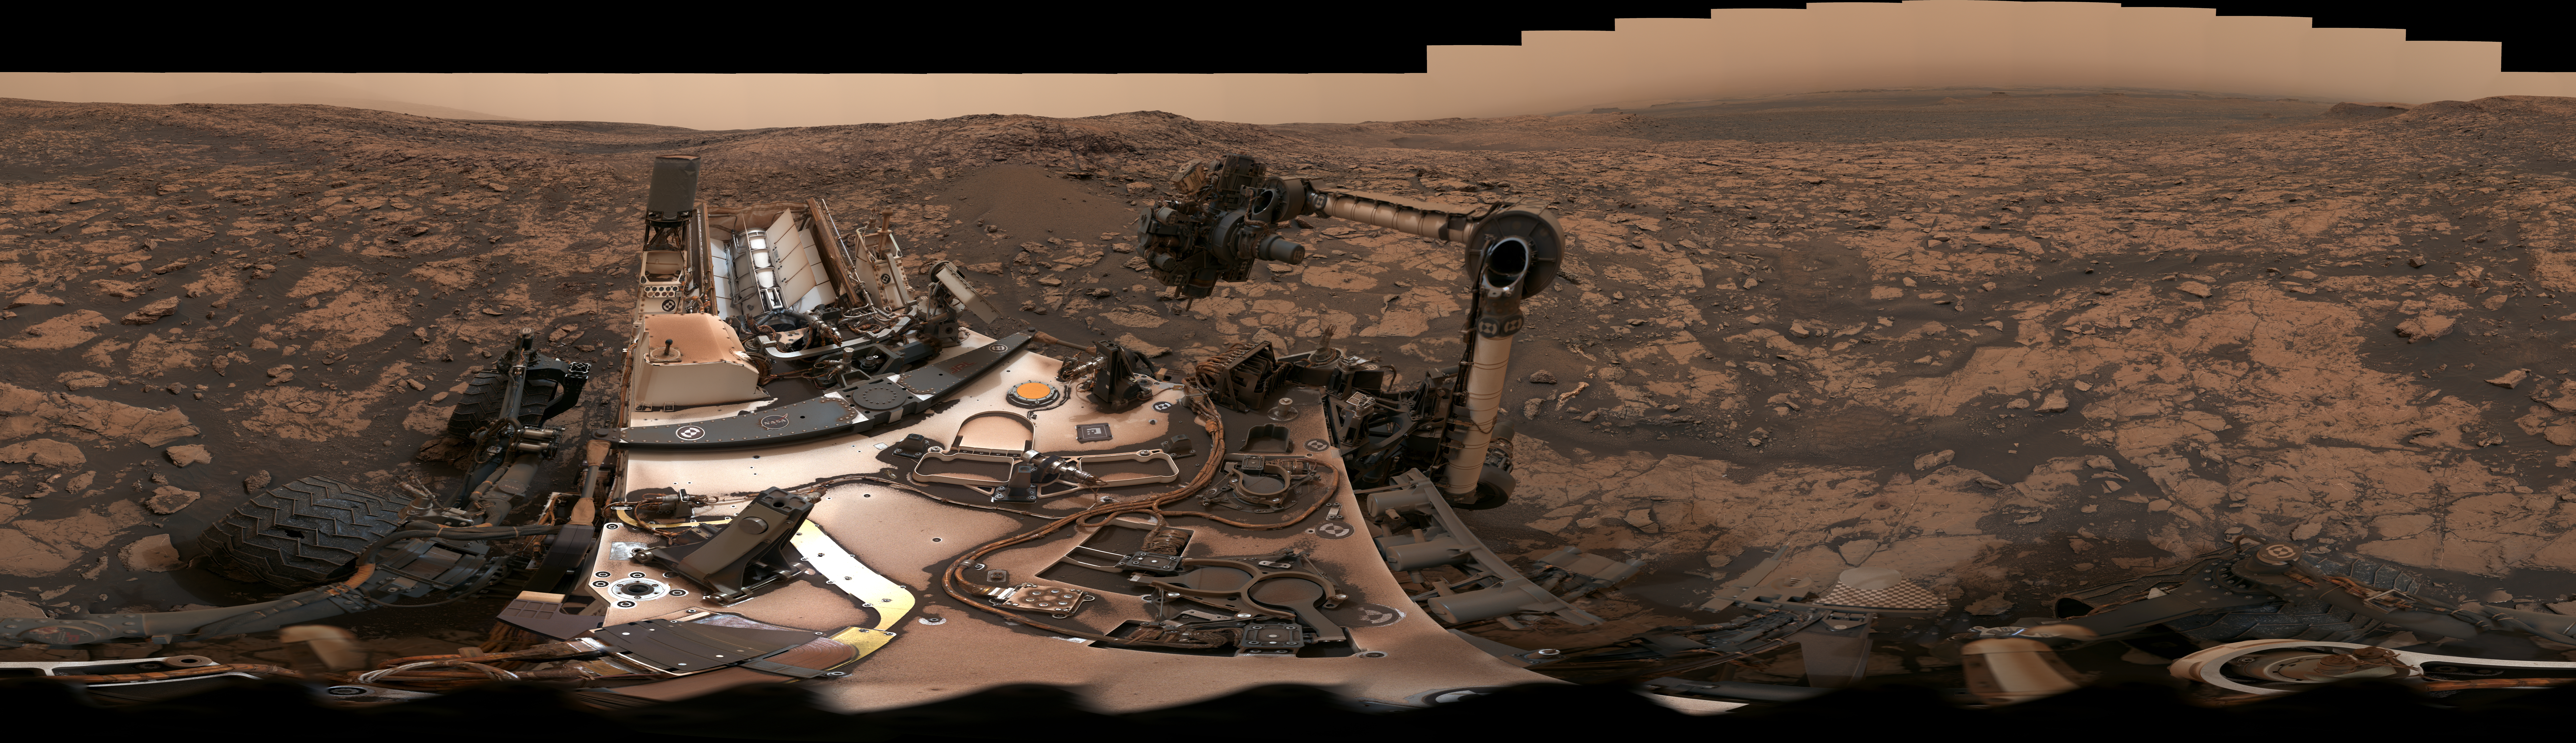

Panorama of Vera Rubin Ridge

Scale Bars Version

Download the full resolution JPEG

After snagging a new rock sample on August 9, 2018 (Sol 2137), NASA’s Curiosity rover surveyed its surroundings on Mars, producing a 360-degree panorama of its current location on Vera Rubin Ridge. The scene is presented with a color adjustment that approximates white balancing, to resemble how the rocks and sand would appear under daytime lighting conditions on Earth. Two versions are included here: one with scale bars, and one without.

The panorama includes umber skies, darkened by a fading global dust storm. It also includes a rare view by the Mast Camera of the rover itself, revealing a thin layer of dust on Curiosity’s deck. In the foreground is the rover’s most recent drill target, named “Stoer” after a town in Scotland near where important discoveries about early life on Earth were made in lakebed sediments.

More information about Curiosity is online at http://www.nasa.gov/msl and http://mars.jpl.nasa.gov/msl/.

Photojournal Note: Also available is the full resolution TIFF file PIA22545_full.tif. This file may be too large to view from a browser; it can be downloaded onto your desktop by right-clicking on the previous link and viewed with image viewing software.

Credit: NASA/JPL-Caltech/MSSS